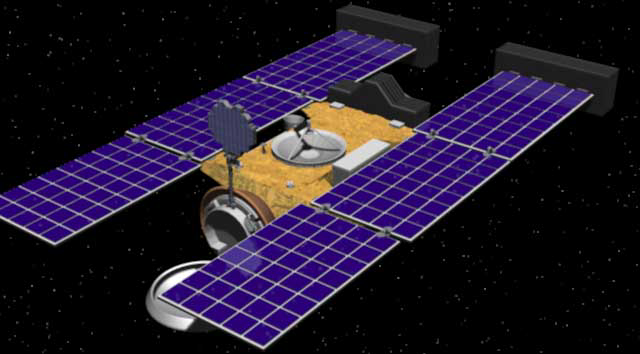

Stardust Spacecraft (Artist’s Concept)

Artist’s rendering of the Stardust spacecraft. The spacecraft was launched on February 7, 1999, from Cape Canaveral Air Station, Florida, aboard a Delta II rocket. The primary goal of Stardust is to collect dust and carbon-based samples during its closest encounter with Comet Wild 2 — pronounced “Vilt 2” after the name of its Swiss discoverer.

Credit: NASA/JPL